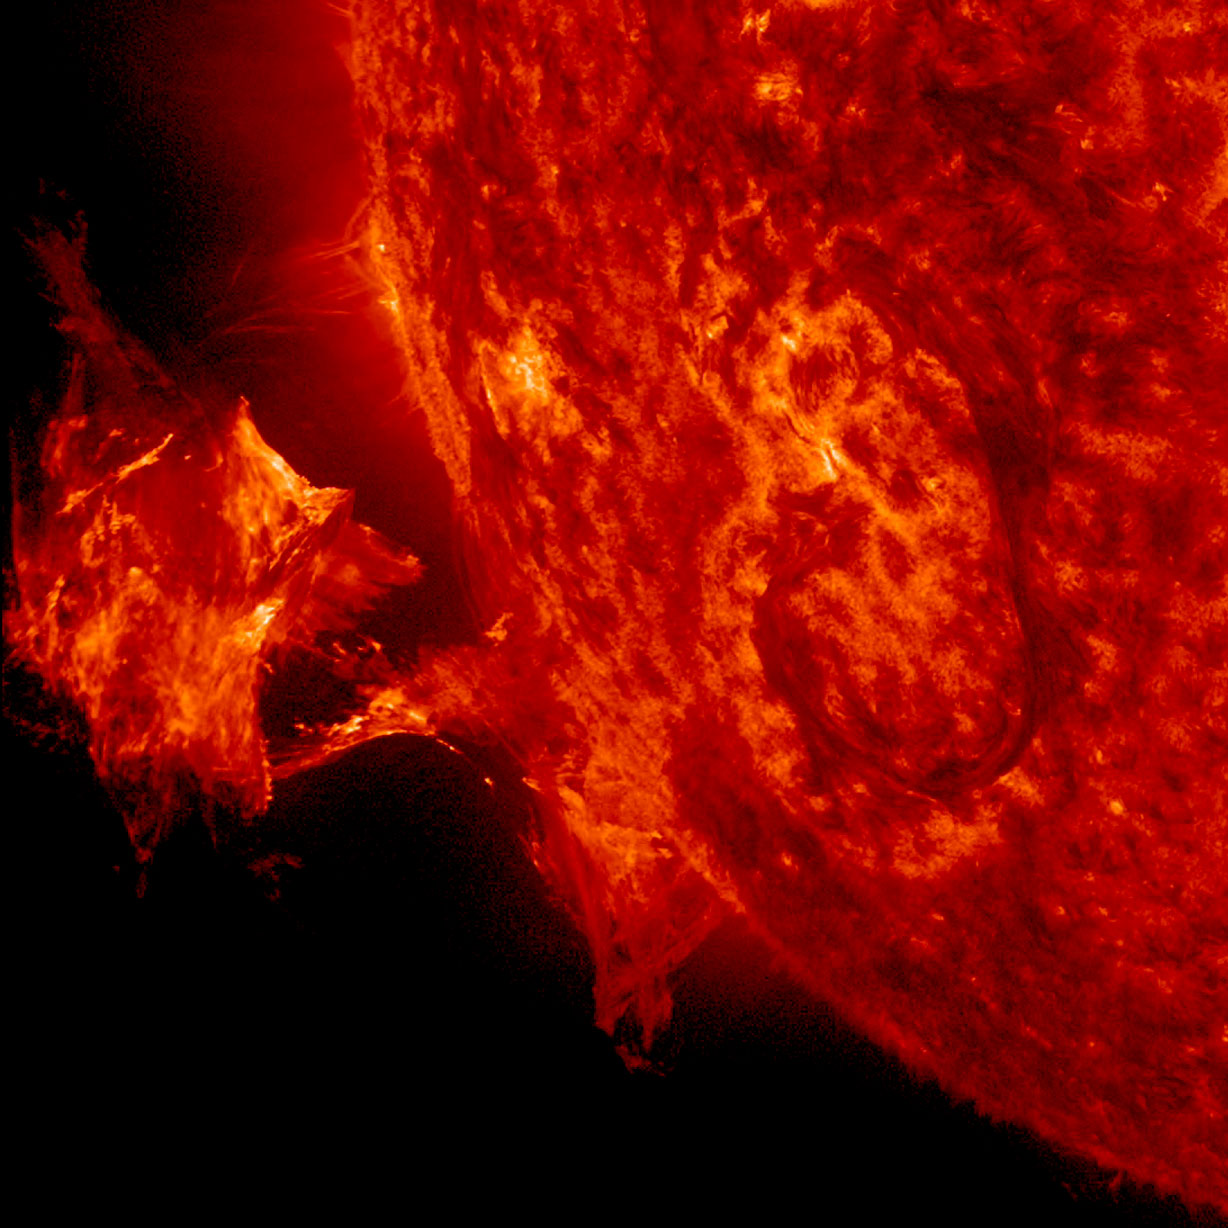

Twisting Blob of Plasma

A twisted blob of solar material – a hot, charged gas called plasma – can be seen erupting off the side of the sun on Sept. 26, 2014. The image is from NASA's Solar Dynamics Observatory, focusing in on ionized Helium at 60,000 degrees C.

Credit: NASA/SDO